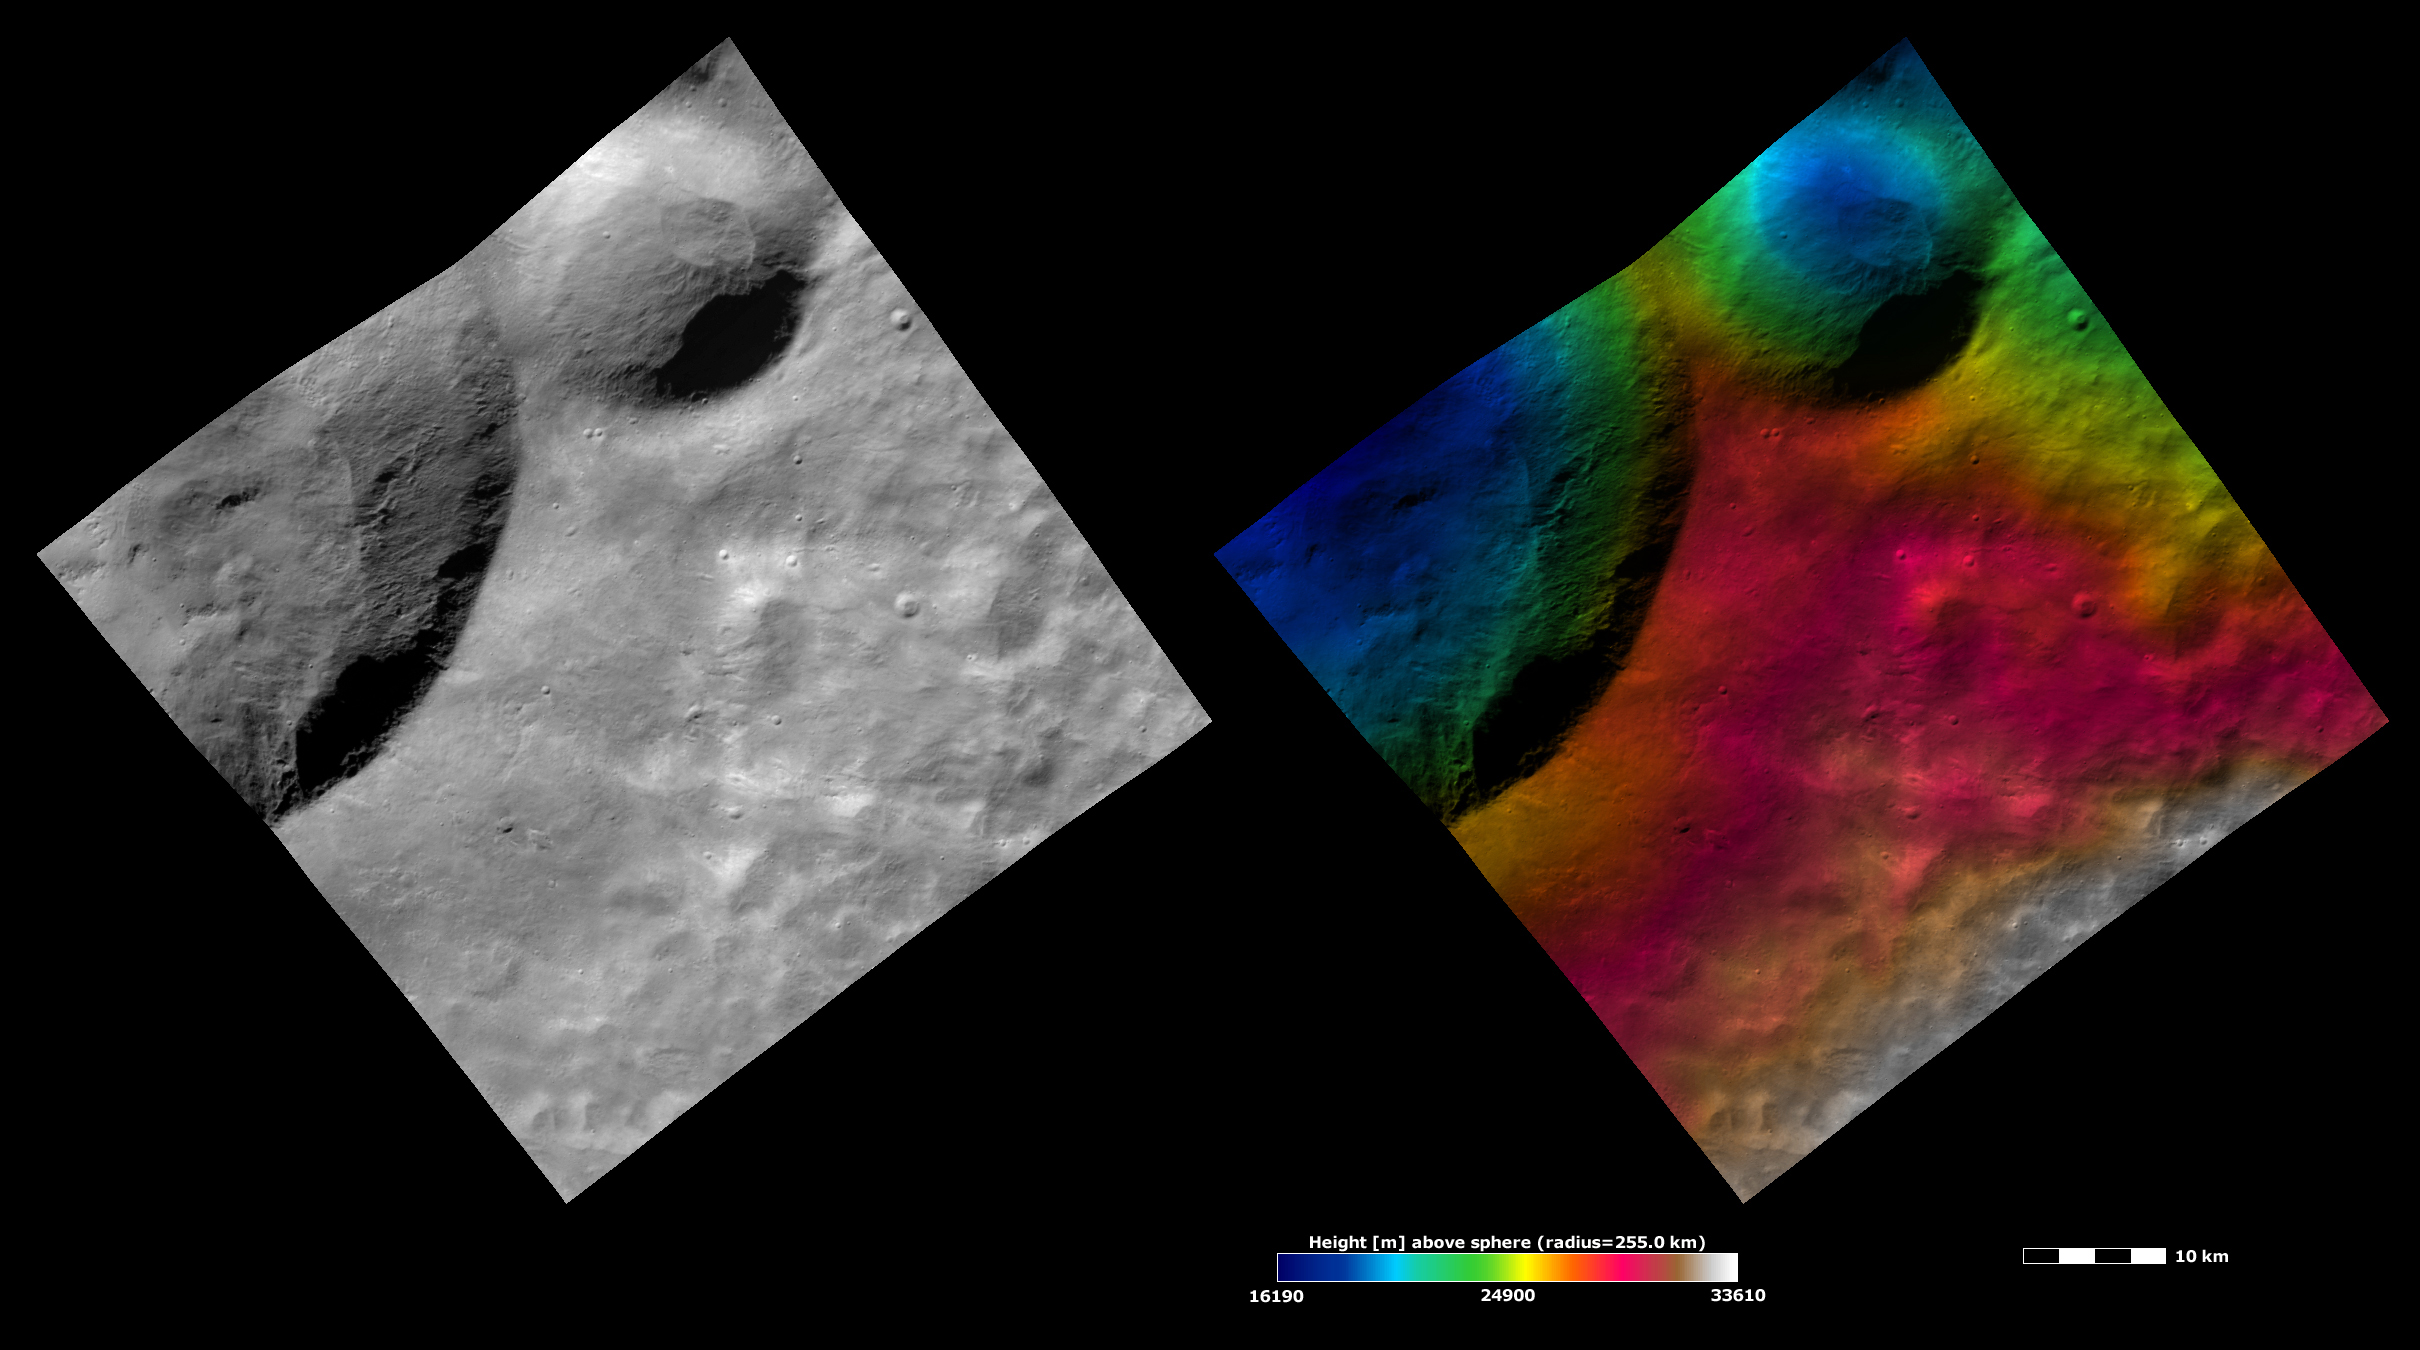

Apparent Brightness and Topography Images of Calpurnia and Minucia

The left-hand image is a Dawn FC (framing camera) image, which shows the apparent brightness of Vesta’s surface. The right-hand image is based on this apparent brightness image, with a color-coded height representation of the topography overlain onto it. The topography is calculated from a set of images that were observed from different viewing directions, which allows stereo reconstruction. The various colors correspond to the height of the area. The white and red areas in the topography image are the highest areas and the blue areas are the lowest areas. Calpurnia is the larger crater in the top left of the images and Minucia is the smaller crater in the top right of the images. The topography image shows the reasonably steep slopes in the interiors of these craters.

These images are located in Vesta’s Marcia quadrangle and the center of the images is 14.4 degrees north latitude, 207.1 degrees east longitude. NASA’s Dawn spacecraft obtained the apparent brightness image with its framing camera on Oct. 28, 2011. This image was taken through the camera’s clear filter. The distance to the surface of Vesta is 700 kilometers (435 miles) and the image has a resolution of about 70 meters (230 feet) per pixel. This image was acquired during the HAMO (high-altitude mapping orbit) phase of the mission. These images are lambert-azimuthal map projected.

The Dawn mission to Vesta and Ceres is managed by NASA’s Jet Propulsion Laboratory, a division of the California Institute of Technology in Pasadena, for NASA’s Science Mission Directorate, Washington D.C. UCLA is responsible for overall Dawn mission science. The Dawn framing cameras have been developed and built under the leadership of the Max Planck Institute for Solar System Research, Katlenburg-Lindau, Germany, with significant contributions by DLR German Aerospace Center, Institute of Planetary Research, Berlin, and in coordination with the Institute of Computer and Communication Network Engineering, Braunschweig. The Framing Camera project is funded by the Max Planck Society, DLR, and NASA/JPL.

Credit: NASA/JPL-Caltech/UCLA/MPS/DLR/IDA